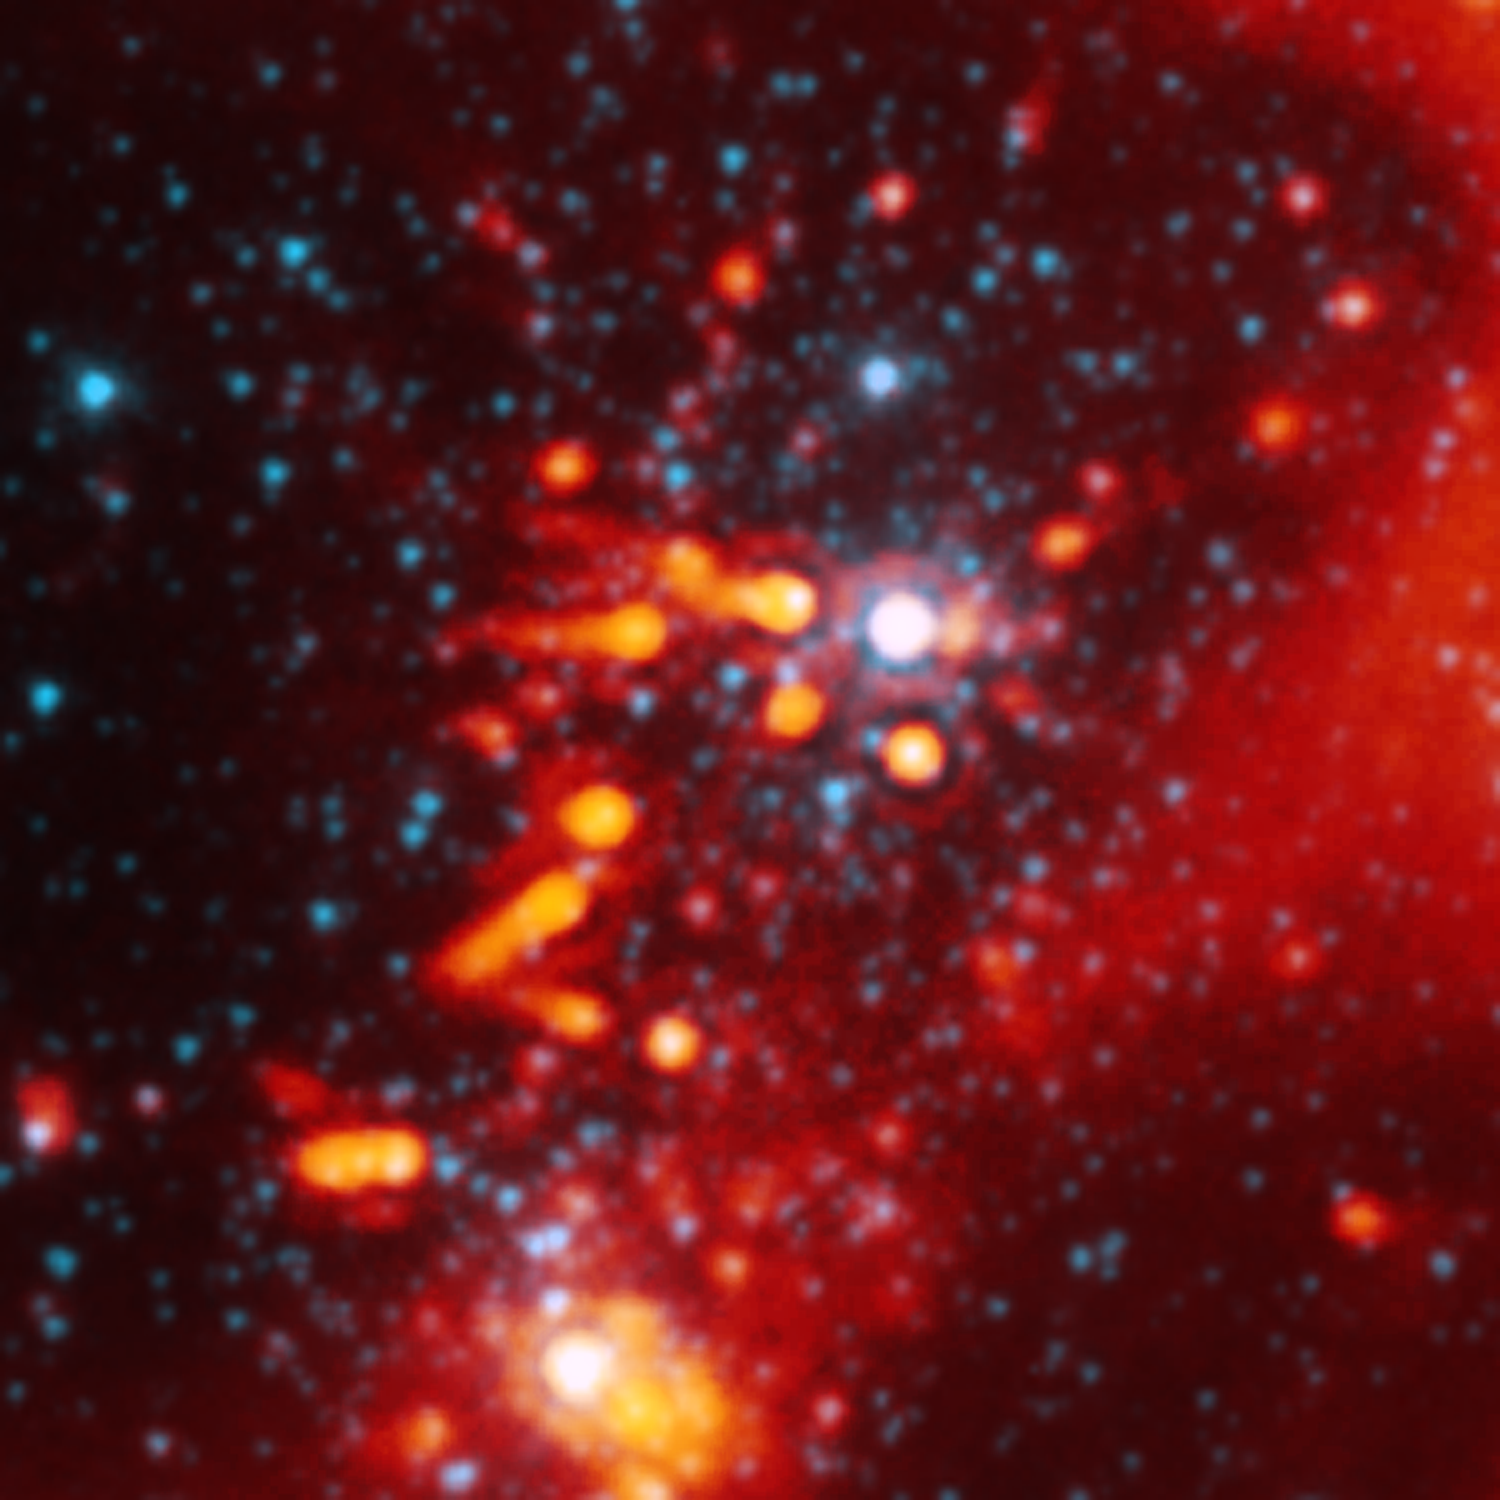

Devastated Stellar Neighborhood

This image from NASA’s Spitzer Space Telescope shows the nasty effects of living near a group of massive stars: radiation and winds from the massive stars (white spot in center) are blasting planet-making material away from stars like our sun. The planetary material can be seen as comet-like tails behind three stars near the center of the picture. The tails are pointing away from the massive stellar furnaces that are blowing them outward.

The picture is the best example yet of multiple sun-like stars being stripped of their planet-making dust by massive stars.

The sun-like stars are about two to three million years old, an age when planets are thought to be growing out of surrounding disks of dust and gas. Astronomers say the dust being blown from the stars is from their outer disks. This means that any Earth-like planets forming around the sun-like stars would be safe, while outer planets like Uranus might be nothing more than dust in the wind.

This image shows a portion of the W5 star-forming region, located 6,500 light-years away in the constellation Cassiopeia. It is a composite of infrared data from Spitzer’s infrared array camera and multiband imaging photometer. Light with a wavelength of 3.5 microns is blue, while light from the dust of 24 microns is orange-red.

Credit: NASA/JPL-Caltech/Harvard-Smithsonian CfA